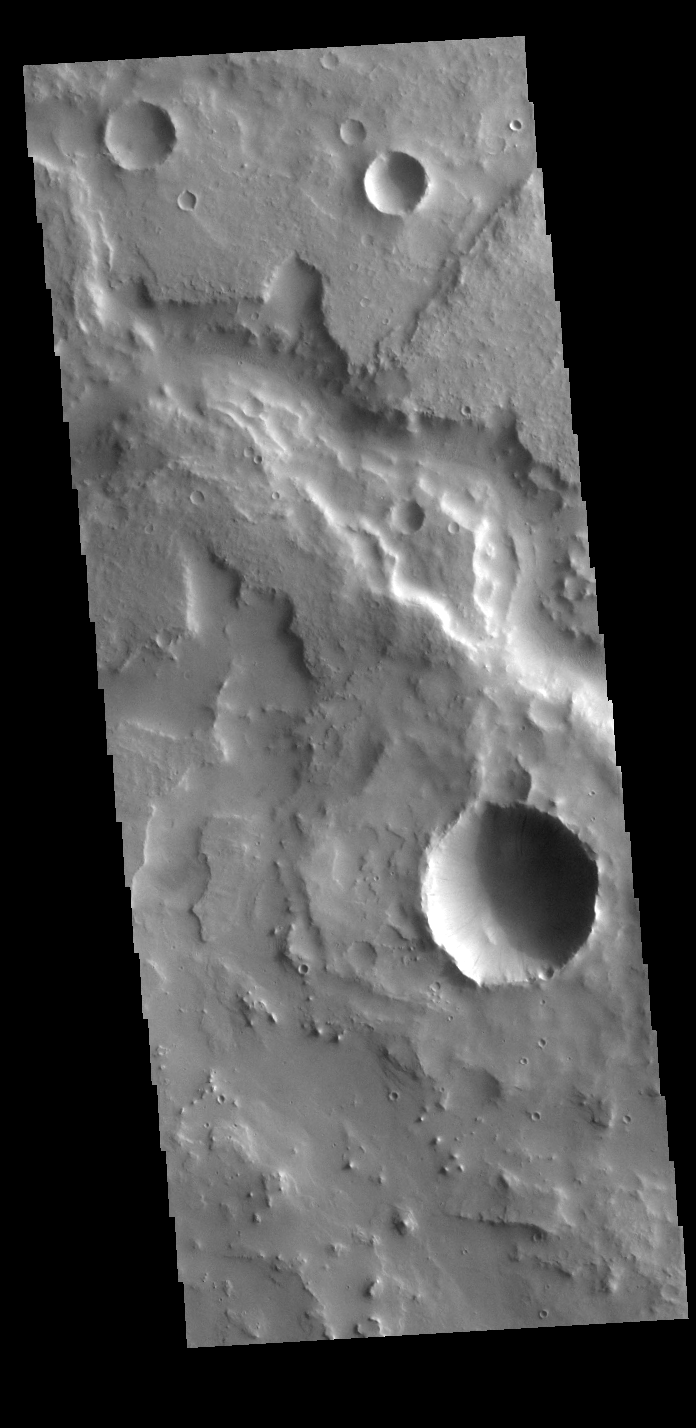

Naktong Vallis

Today’s VIS image shows an unnamed crater in Tartarus Colles. The crater floor has been modified by several processes, creating the mounded and fractured features. Layering in the small upper crater suggested that standing water played a part in the modifications.

Credit: NASA/JPL-Caltech/ASU